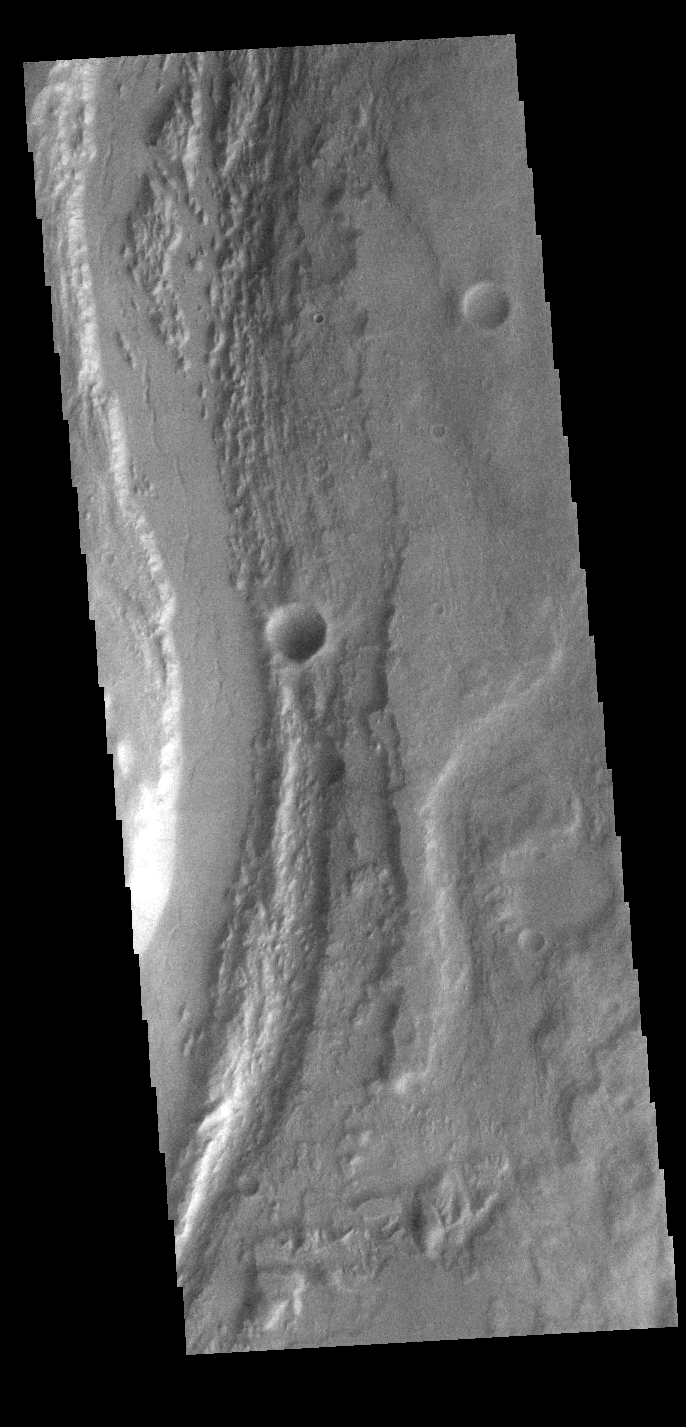

Mangala Valles

Today’s VIS image shows a small section of Mangala Valles. Mangala Valles is a complex channel more than 900km long (560 miles). The channel system starts near Mangala Fossae, a large tectonic feature that intersects the volcanic plains of Daedalia Planum. Like other channels in the region, Mangala Valles flows northward, eventually emptying into southern Amazonis Planitia.

Credit: NASA/JPL-Caltech/ASU